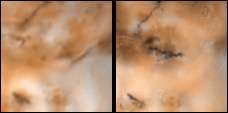

Changes on Io around Volund between Voyager 1 and Galileo’s Second Orbit

Detail of changes on Jupiter’s moon Io in the region around Volund as seen by the Voyager 1 spacecraft in April 1979 (left frame) and NASA’s Galileo spacecraft in September 1996 (right frame). North is to the top of both frames which are approximately 600 kilometers by 600 kilometers. Note the new linear feature, which may be a volcanic fissure, trending east from the southern end of Volund. Dark diffuse material lies to the west and a ring of bright material which may be SO2- rich plume deposits appears to be centered near the middle of the new linear feature.

The Jet Propulsion Laboratory, Pasadena, CA manages the Galileo mission for NASA’s Office of Space Science, Washington, DC. JPL is an operating division of California Institute of Technology (Caltech).

Credit: NASA/JPL/University of Arizona